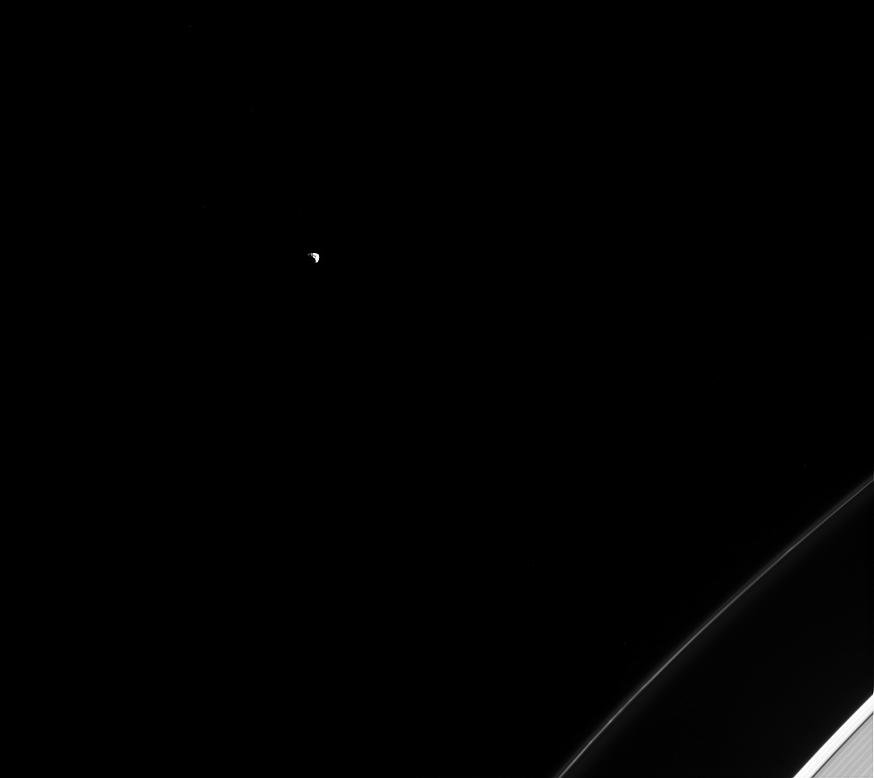

Janus Stands Alone

Although Janus should be the least lonely of all moons — sharing its orbit with Epimetheus — it still spends most of its orbit far from other moons, alone in the vastness of space.

Janus (111 miles or 179 kilometers across) and Epimetheus have the same average distance from Saturn, but they take turns being a little closer or a little farther from Saturn, swapping positions approximately every 4 years. See PIA08348 for more.

This view looks toward the sunlit side of the rings from about 19 degrees above the ringplane. The image was taken in visible light with the Cassini spacecraft narrow-angle camera on Feb. 4, 2015.

The view was acquired at a distance of approximately 1.6 million miles (2.5 million kilometers) from Janus and at a Sun-Janus-spacecraft, or phase, angle of 91 degrees. Image scale is 9 miles (15 kilometers) per pixel.

The Cassini mission is a cooperative project of NASA, ESA (the European Space Agency) and the Italian Space Agency. The Jet Propulsion Laboratory, a division of the California Institute of Technology in Pasadena, manages the mission for NASA’s Science Mission Directorate, Washington. The Cassini orbiter and its two onboard cameras were designed, developed and assembled at JPL. The imaging operations center is based at the Space Science Institute in Boulder, Colorado.

Credit: NASA/JPL-Caltech/Space Science Institute